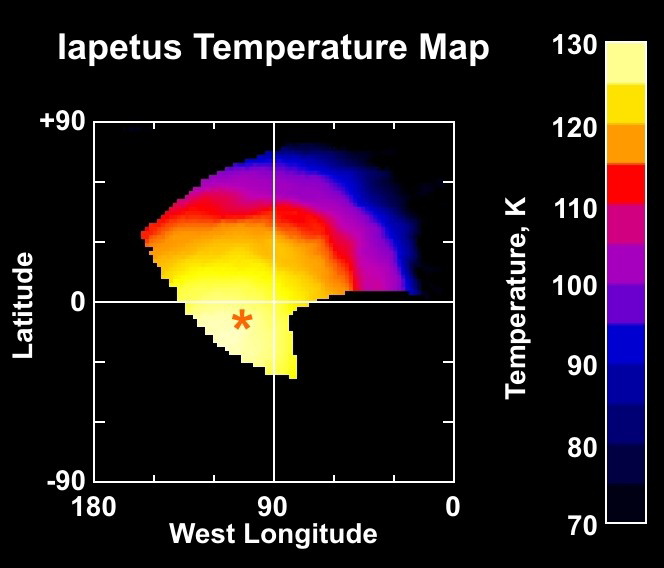

Iapetus Temperature Map

This temperature map of Saturn’s moon Iapetus is constructed from observations of Iapetus’s infrared heat radiation taken with the Cassini composite infrared spectrometer instrument during the Dec. 31, 2004 flyby. The orange asterisk marks the point on Iapetus where the Sun is directly overhead.

Temperatures reach nearly 130 Kelvin (-226 Fahrenheit) at noon on the equator on the dark material that covers most of this side of Iapetus, making high noon on Iapetus’s dark side probably the warmest places in the Saturn system. This is much warmer than temperatures on the moon Phoebe measured by the composite infrared spectrometer in June 2004, which peaked near 112 Kelvin (-258 Fahrenheit). That’s because, although Phoebe is almost as dark as Iapetus’s dark material and absorbs nearly as much sunlight, Phoebe rotates much more quickly (once every 9 hours, compared to 79 days for Iapetus). That means the surface has less time to heat up during the day. Temperatures on Iapetus’ bright material are much colder, peaking near 100 Kelvin (-280 Fahrenheit), both because the bright material absorbs less sunlight and because it is further from the equator on this side of Iapetus.

The Cassini-Huygens mission is a cooperative project of NASA, the European Space Agency and the Italian Space Agency. The Jet Propulsion Laboratory, a division of the California Institute of Technology in Pasadena, manages the mission for NASA’s Science Mission Directorate, Washington, D.C. The Cassini orbiter and its two onboard cameras were designed, developed and assembled at JPL. The composite infrared spectrometer team is based at NASA’s Goddard Space Flight Center, Greenbelt, Md.

Credit: NASA/JPL/GSFC